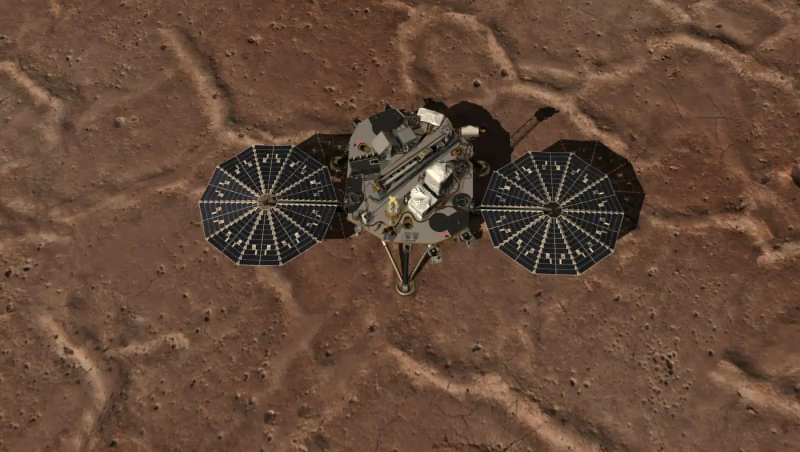

Flyover Video of Phoenix Work Area

This video shows an overhead view of NASA’s Phoenix Mars Lander and the work area of the Robotic Arm.

The Phoenix Mission is led by the University of Arizona, Tucson, on behalf of NASA. Project management of the mission is by NASA’s Jet Propulsion Laboratory, Pasadena, Calif. Spacecraft development is by Lockheed Martin Space Systems, Denver.

Photojournal Note: As planned, the Phoenix lander, which landed May 25, 2008 23:53 UTC, ended communications in November 2008, about six months after landing, when its solar panels ceased operating in the dark Martian winter.

Credit: NASA/Ames